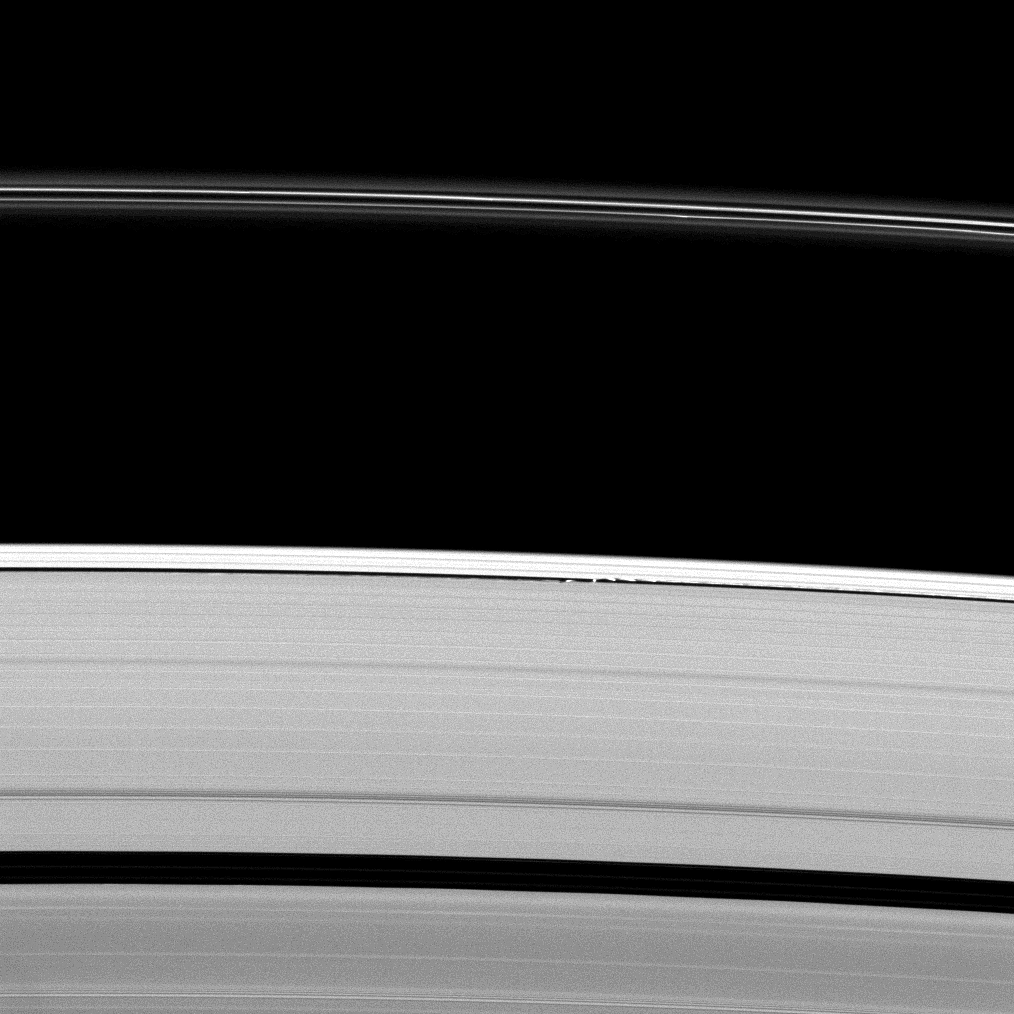

Gravity-Induced Undulations

Saturn’s moon Daphnis gives a scalloped look to the edge of the A ring as the moon orbits within the Keeler Gap.

Daphnis (8 kilometers, or 5 miles across) is the bright spot in the narrow gap near the center of the image. Since the gap is not much larger than the moon, the small moon’s gravity is great enough to perturb the particles in the ring and create the wavelike patterns seen here. See PIA09850 to learn more.

This view looks toward the unilluminated side of the rings from about 61 degrees above the ringplane. The image was taken in visible light with the Cassini spacecraft narrow-angle camera on April 30, 2009. The view was acquired at a distance of approximately 1.5 million kilometers (932,000 miles) from Daphnis and at a Sun-Daphnis-spacecraft, or phase, angle of 73 degrees. Image scale is 9 kilometers (6 miles) per pixel.

The Cassini-Huygens mission is a cooperative project of NASA, the European Space Agency and the Italian Space Agency. The Jet Propulsion Laboratory, a division of the California Institute of Technology in Pasadena, manages the mission for NASA’s Science Mission Directorate, Washington, D.C. The Cassini orbiter and its two onboard cameras were designed, developed and assembled at JPL. The imaging operations center is based at the Space Science Institute in Boulder, Colo.

Credit: NASA/JPL/Space Science Institute